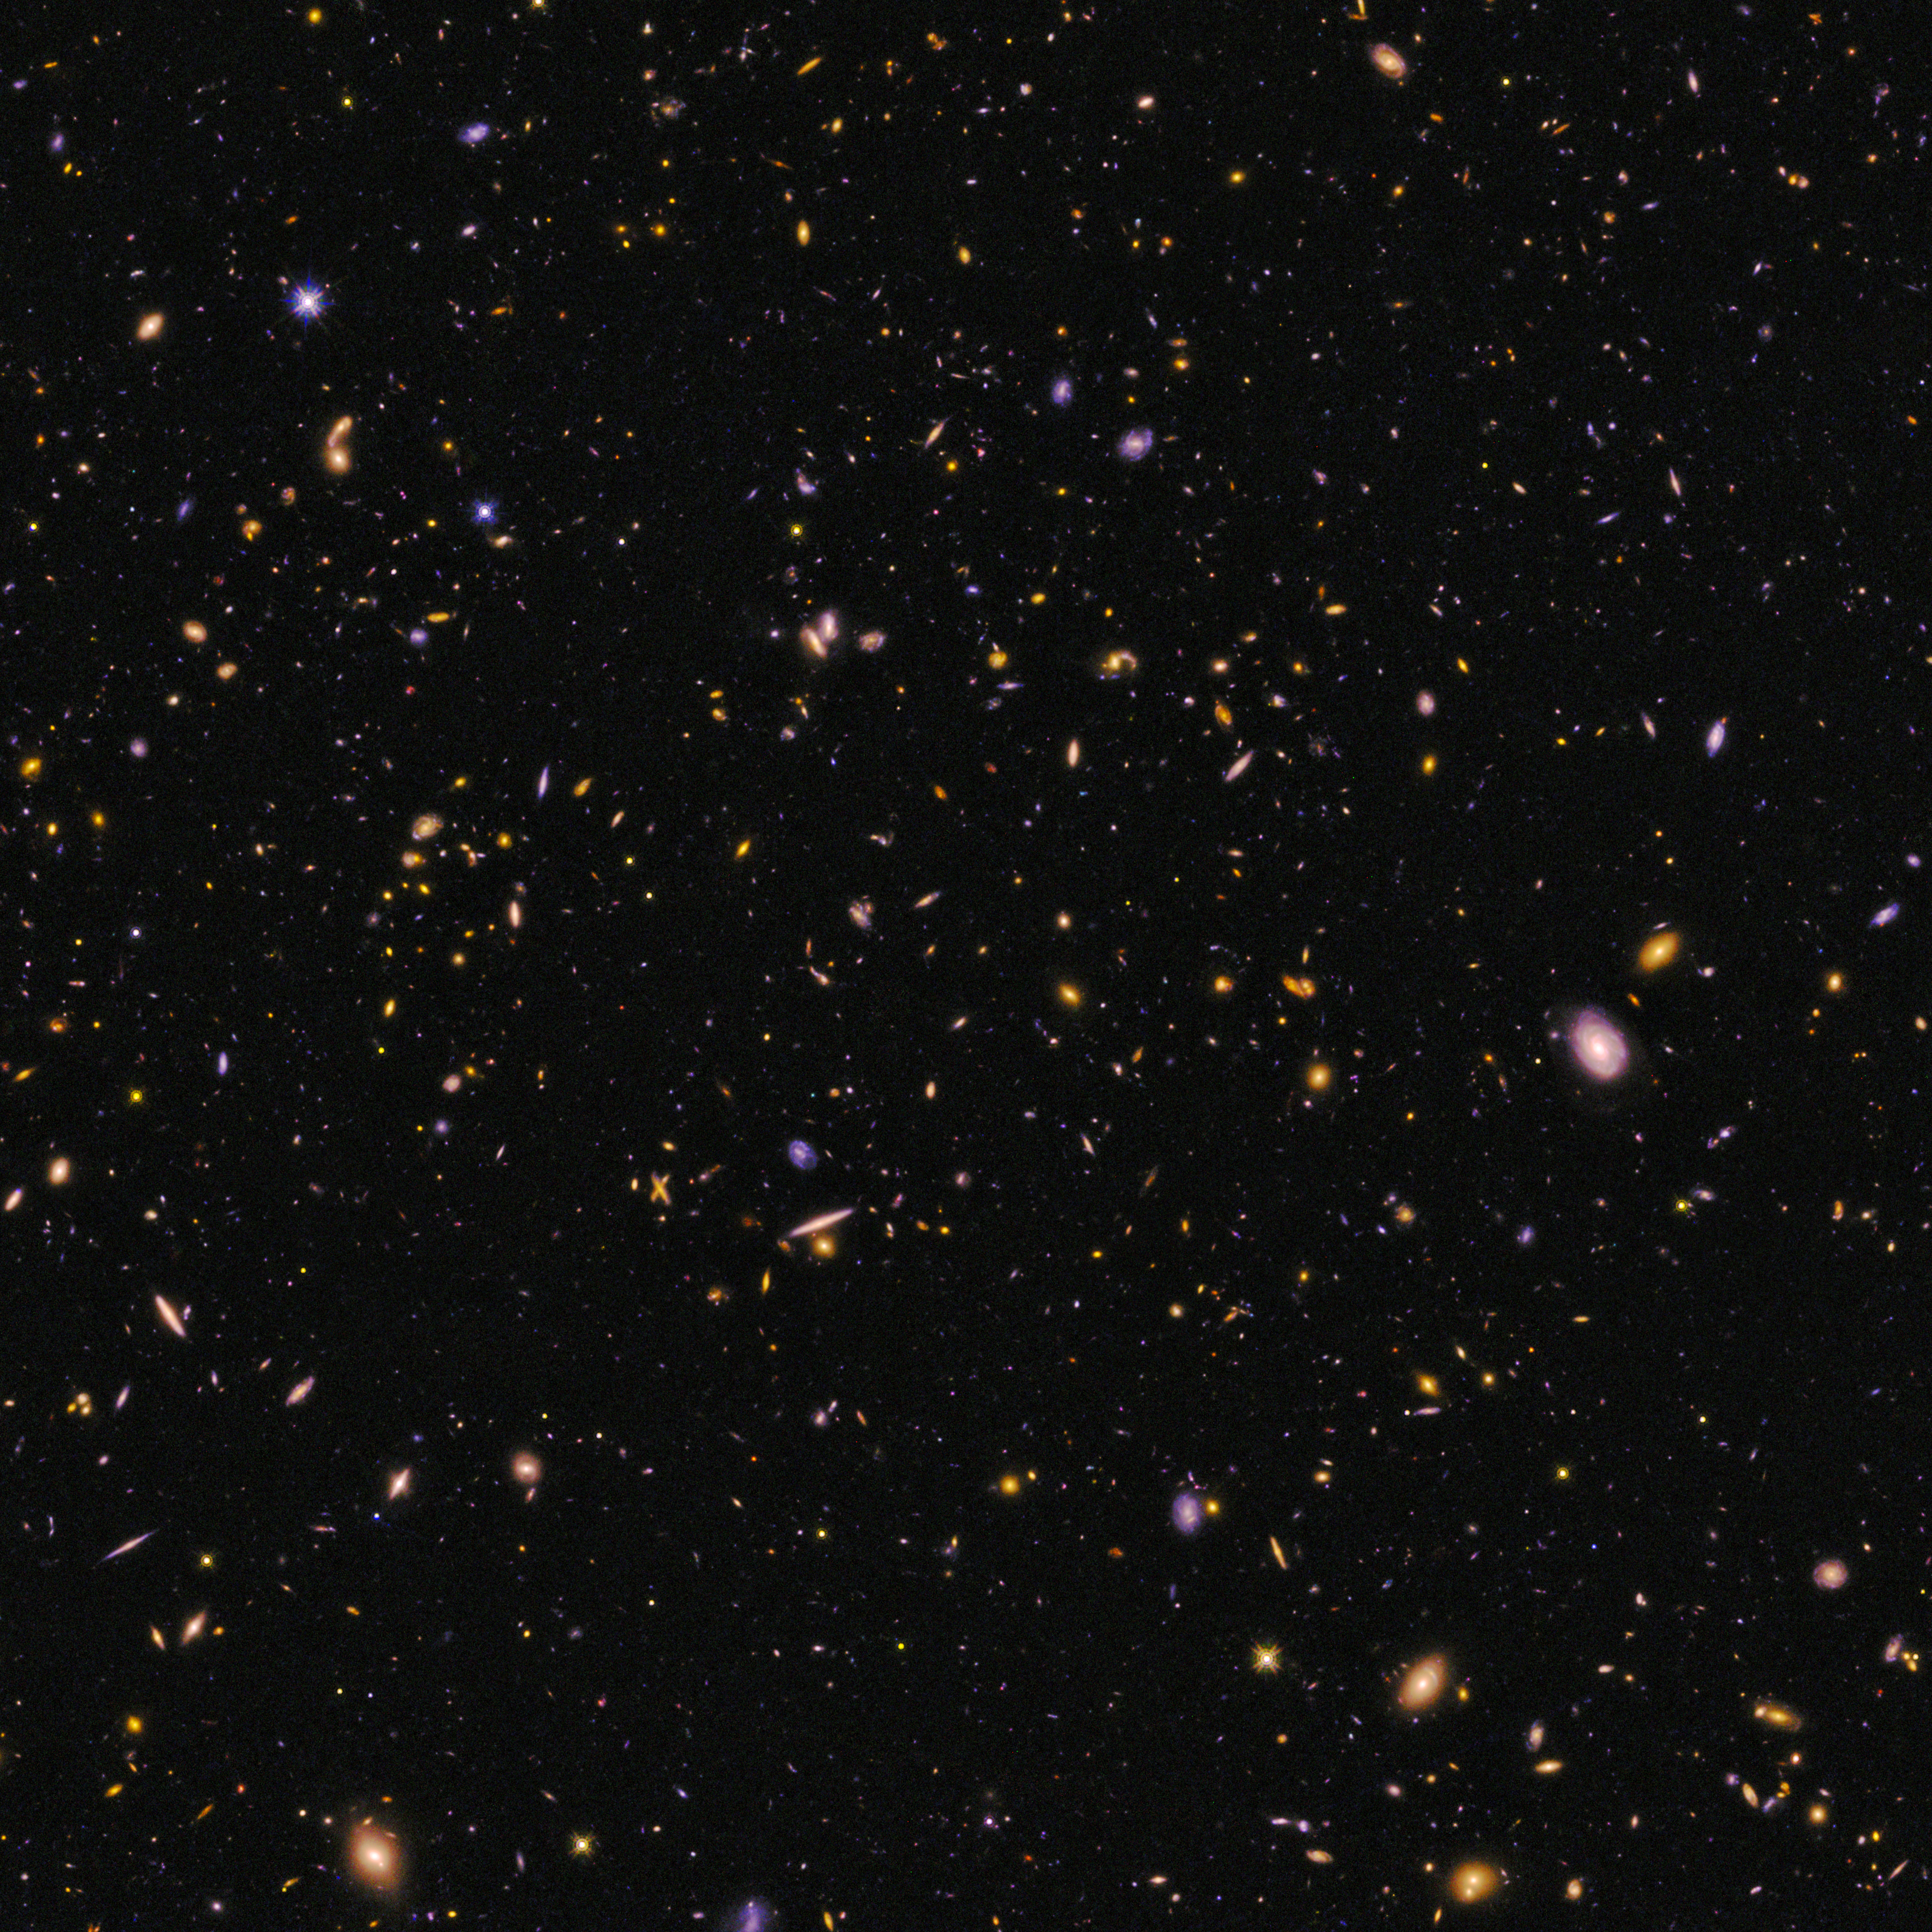

CANDELS Field

Object Name: CANDELS survey, Cosmic Assembly Near-infrared Deep Extragalactic Legacy Survey
Object Description: Field of galaxies
Instrument: HST/ACS/WFC and HST/WFC3/IR
Filters: ACS/WFC: F606W (V) WFC3/IR: F125W (J) and F160W (H)

These images are composites of separate exposures acquired by the ACS and the WFC3 instruments on the Hubble Space Telescope. Several filters were used to sample broad wavelength ranges. The color results from assigning different hues (colors) to each monochromatic (grayscale) image associated with an individual filter. In this case, the assigned colors are: F606W (V) F125W (J) F160W (H)

Credit: NASA, ESA, P. Oesch and I. Momcheva (Yale University), and the 3D-HST and HUDF09/XDF Teams